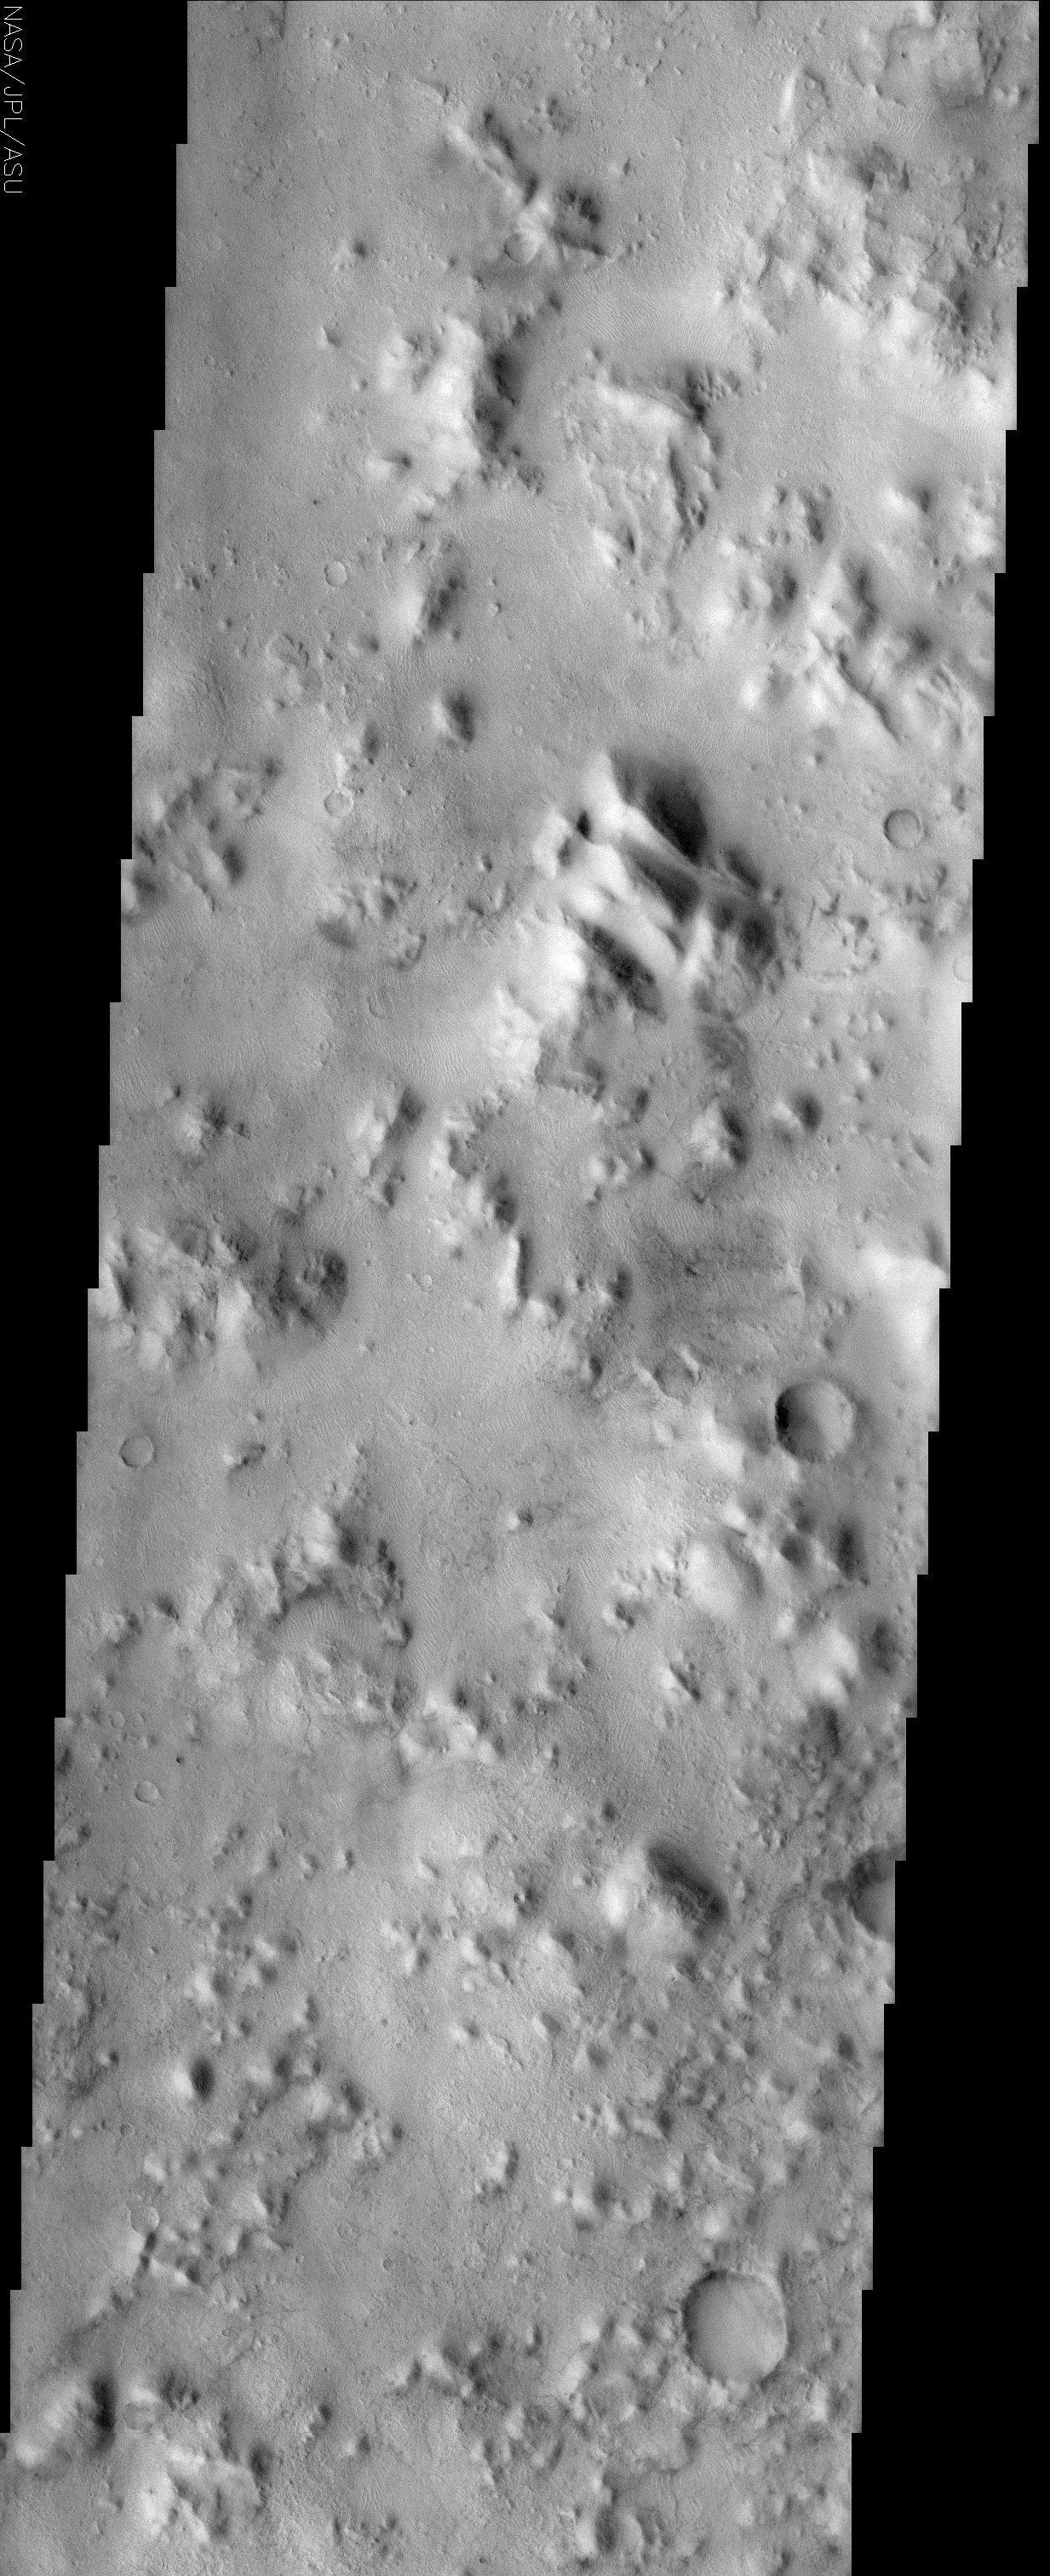

Cerberus

(Released 24 April 2002)
The Science
The Cerberus feature is a relatively dark region at the southeastern edge of the huge Elysium Mons volcanic complex. It was visible to early astronomers of Mars because it was a distinctive dark spot on a large bright region of the planet. Today we recognize that the Cerberus region encompasses a range of geologic terrains from relatively young and smooth lava flows to the very rugged, ancient eroded landscape seen in this THEMIS image. The Cerberus feature has also proven to be ephemeral. Compared to just 20 years ago when the Viking orbiter instruments viewed the planet, the Cerberus feature has shrunk down from its original length of roughly 1000 kilometers to just a few isolated dark splotches of just a few 100 kilometers. This is testament to the active eolian environment on Mars where global dust storms can lift and then later deposit significant amounts of dust, brightening formerly dark surfaces. The THEMIS image occurs in a portion of Cerberus that remains relatively dark and dust-free although in the bottommost portion of the image are faint, criss-crossing lines that likely are dust devil tracks. The abundant dune-like features covering many of the low, smooth surfaces are similar to those found in many places across the planet. They are evidence of the interaction of wind and movable particles at the surface but not necessarily in today’s environment. In many other places on Mars they are clearly inactive; relicts of a different climate.
The Story
Hellhound of Greek mythology, Cerberus was the three-headed, dragon-tailed dog that stood guard at the opening to the underworld. This rough-and-tumble Mars terrain looks just as fierce and foreboding. At the edge of the huge Elysium Mons volcano complex, the Cerberus area appeared as a dark spot to early Mars astronomers in an otherwise bright region of the planet. If this dark area seems somewhat hellish to your imagination too, you’ll be glad to know that the Martian wind has been brightening up the area.

Just twenty years ago, the Viking orbiters reached Mars for the first long-term studies of Mars up close. The Cerberus feature was then almost 600 miles long, but has now been vanquished down to few small splotches about 60 miles long. Call that a triumph of lightness upon the surface, but don’t think that the force bringing back the light is gentle and kind. The Martian wind can kick up a fierce global dust storm that lifts up the bright Martian dust into the air and then blankets the surface with the brighter material as it settles down again.

The ancient, eroded terrain in this image is still rather dark and dust free, so you might say it’s one area where a mythical Cerberus still guards its shrinking territory. The wind teases it, however, by kicking up small, whirling dust devils that leave long, dark, scratchy tracks upon the land. Fields of dunes wrinkle the surface in places as well, but they may be permanently cemented upon the surface now, no longer able to blow and drift as they did in their younger days.

Credit: NASA/JPL/Arizona State University